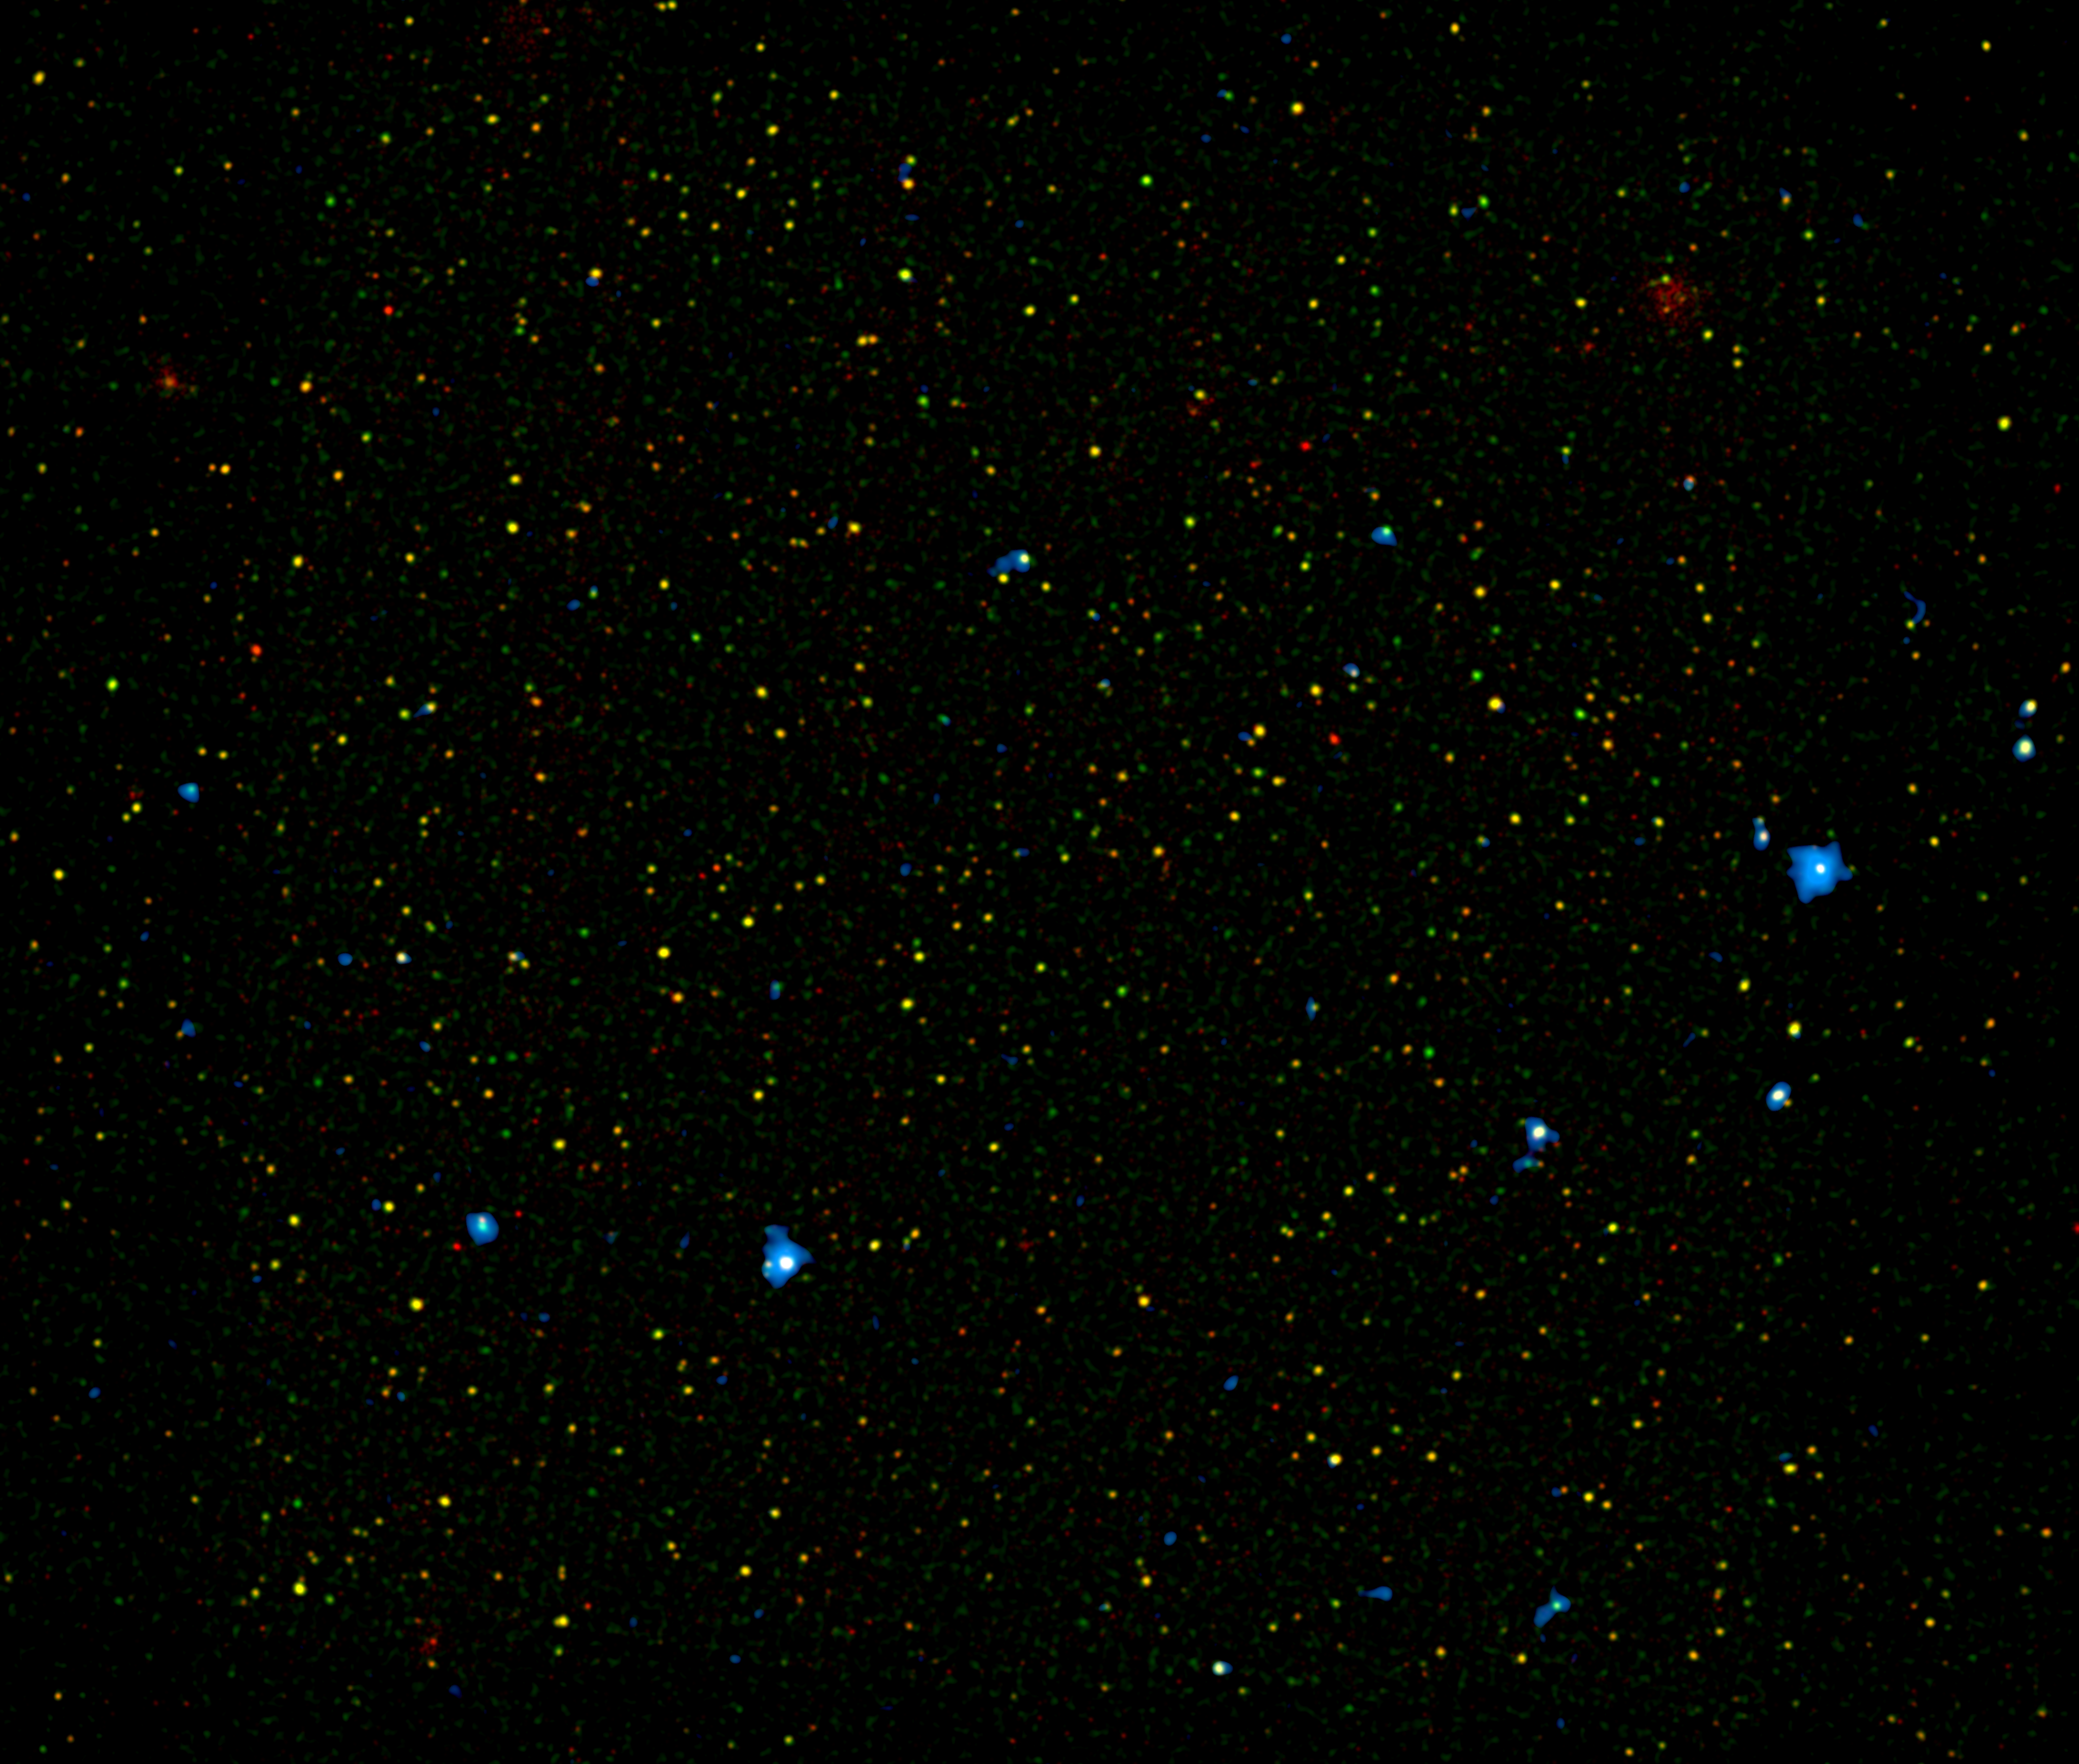

Different Flavors of Black Holes

A range of supermassive black holes lights up this new image from NASA's Nuclear Spectroscopic Telescope Array, or NuSTAR. All of the dots are active black holes tucked inside the hearts of galaxies, with colors representing different energies of X-ray light.

The red and green colors represent black holes seen previously by NASA's Chandra X-ray Observatory (with red denoting the lowest-energy X-ray light). The color blue shows black holes recently detected by NuSTAR, which was uniquely designed to detect the highest-energy X-ray light. The black holes in this picture are between about 3 to 10 billion light-years away.

Why do some black holes produce more high-energy X-ray light than others? Astronomers say this is because the black holes are more actively feeding off surrounding clouds of dust and gas, and also because the material surrounding them is so dense that only high-energy X-ray photons can penetrate the thick screen.

NuSTAR is the first telescope capable of imaging obscured black holes at this distance using high-energy X-rays; previous telescopes operating in a similar energy range would not have been able to discern the separate host galaxies. One of the goals of the NuSTAR mission is to pinpoint the different types of distant black holes that are contributing to a diffuse X-ray glow in our sky, what is called the X-ray background. This will reveal new details about the evolution of both black holes and the galaxies that house them.

The image shows an area, called the COSMOS field, that has been studied in great detail by many telescopes (COSMOS stands for Cosmic Evolution Survey). Red and green represent X-ray light seen by Chandra with energies of 0.5 to 2 kiloelectron volts (keV), and 2 to 7 keV, respectively. Blue is 8 to 24 keV, which can only be seen by NuSTAR.

Credit: NASA/JPL-Caltech